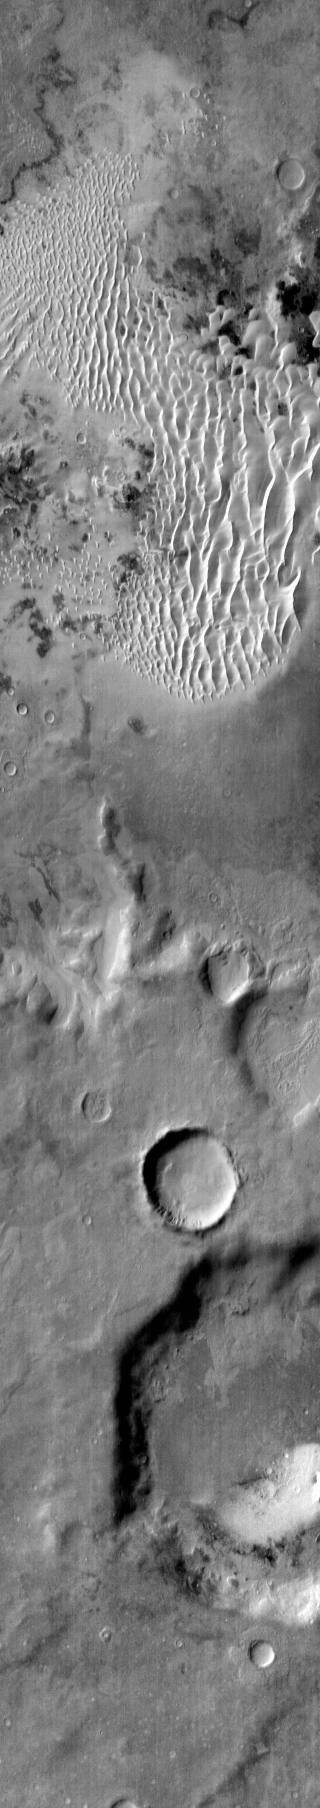

Kaiser Crater

This daytime infrared image of Kaiser Crater shows warm dunes on the crater floor.

Image information: IR instrument. Latitude -47.7N, Longitude 19.2E. 112 meter/pixel resolution.

Please see the THEMIS Data Citation Note for details on crediting THEMIS images.

Note: this THEMIS visual image has not been radiometrically nor geometrically calibrated for this preliminary release. An empirical correction has been performed to remove instrumental effects. A linear shift has been applied in the cross-track and down-track direction to approximate spacecraft and planetary motion. Fully calibrated and geometrically projected images will be released through the Planetary Data System in accordance with Project policies at a later time.

NASA’s Jet Propulsion Laboratory manages the 2001 Mars Odyssey mission for NASA’s Office of Space Science, Washington, D.C. The Thermal Emission Imaging System (THEMIS) was developed by Arizona State University, Tempe, in collaboration with Raytheon Santa Barbara Remote Sensing. The THEMIS investigation is led by Dr. Philip Christensen at Arizona State University. Lockheed Martin Astronautics, Denver, is the prime contractor for the Odyssey project, and developed and built the orbiter. Mission operations are conducted jointly from Lockheed Martin and from JPL, a division of the California Institute of Technology in Pasadena.

Credit: NASA/JPL/ASU